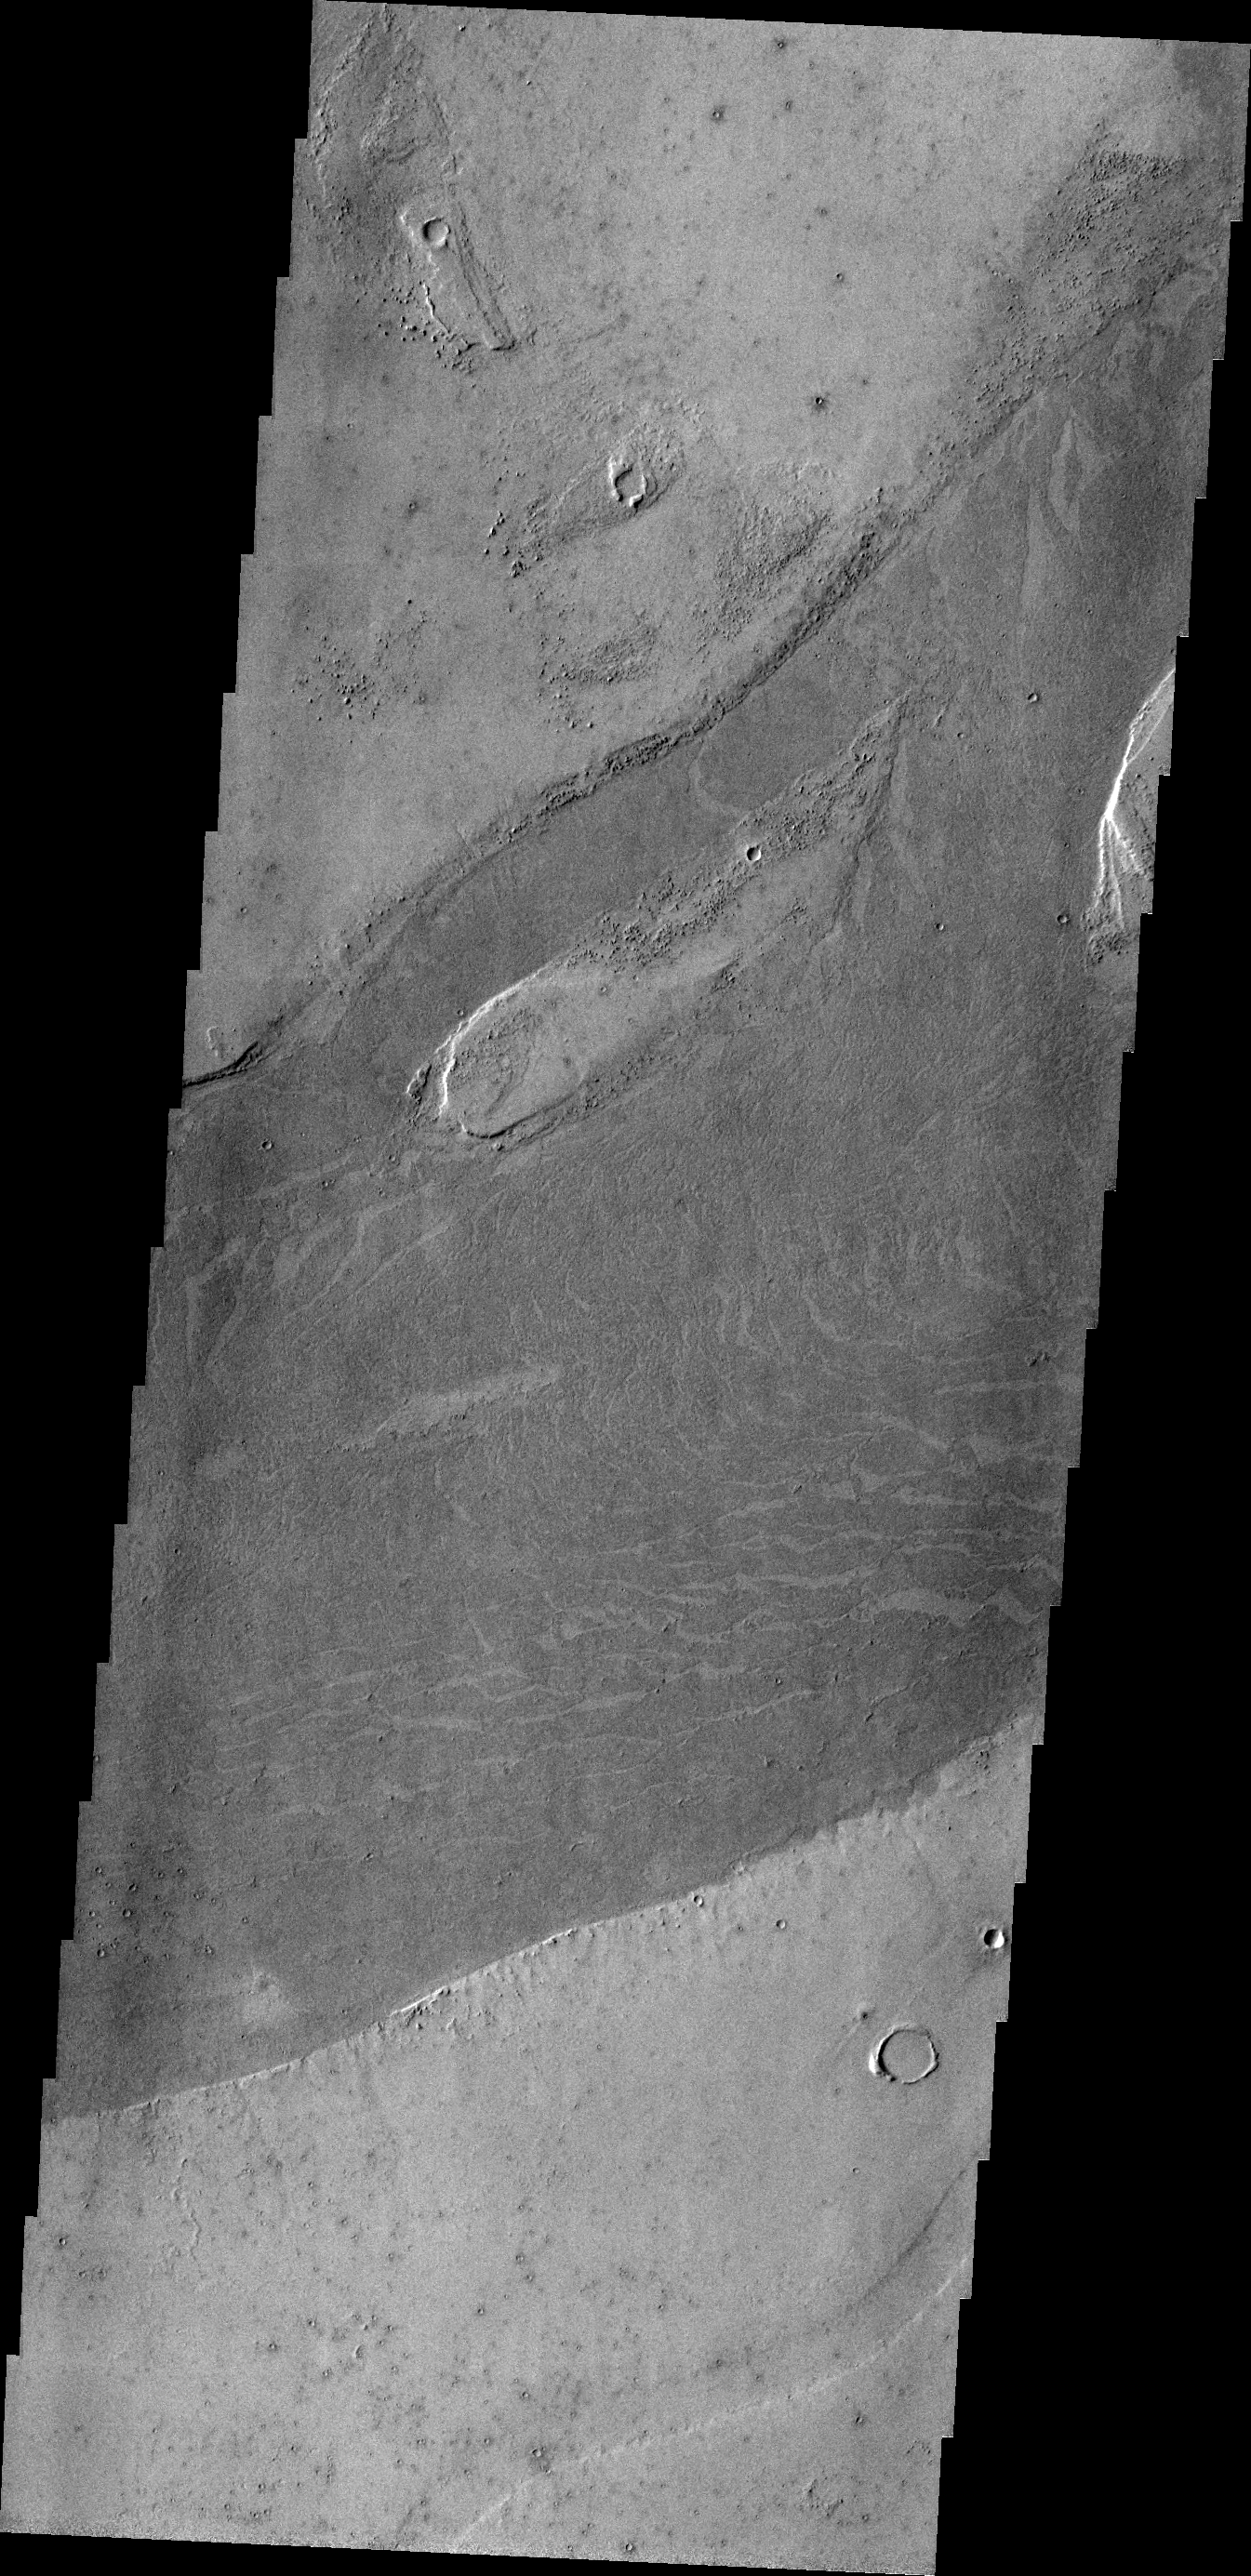

Marte Vallis

Marte Vallis is a lava channel. The VIS image shows the darker lava of Marte Vallis within the brighter surrounding materials. Platy flow texture is common in Marte Vallis.

Credit: NASA/JPL/ASU